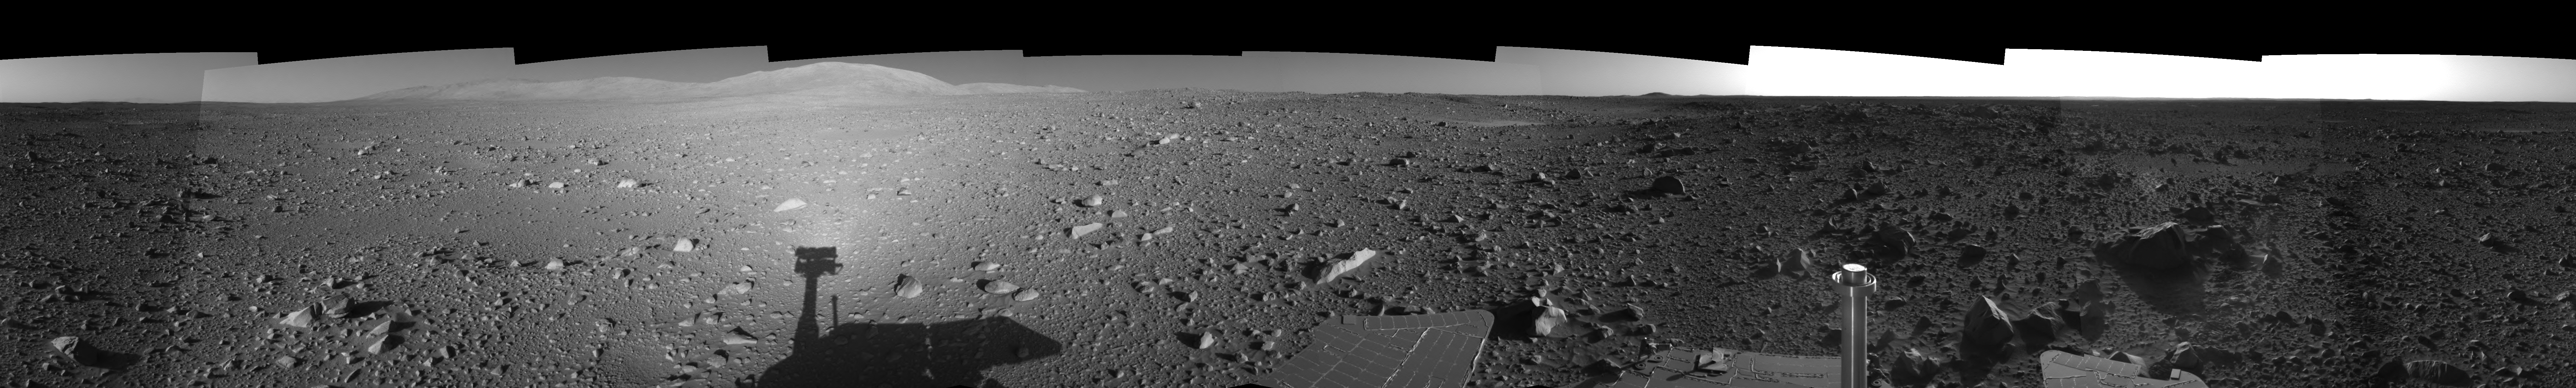

Spirit’s View on Sol 147 (Right Eye)

This is the right-eye view of a stereo pair showing a 360-degree view of the terrain surrounding NASA’s Mars Exploration Rover Spirit on the 147th martian day of the rover’s mission inside Gusev Crater, on June 1, 2004. It was assembled from images taken by Spirit’s navigation camera. The rover’s position is Site A60. The view is presented in a cylindrical-perspective projection with geometrical seam correction.

See PIA06032 for 3-D view and PIA06033 for left eye view of this right eye cylindrical-perspective projection.

Credit: NASA/JPL